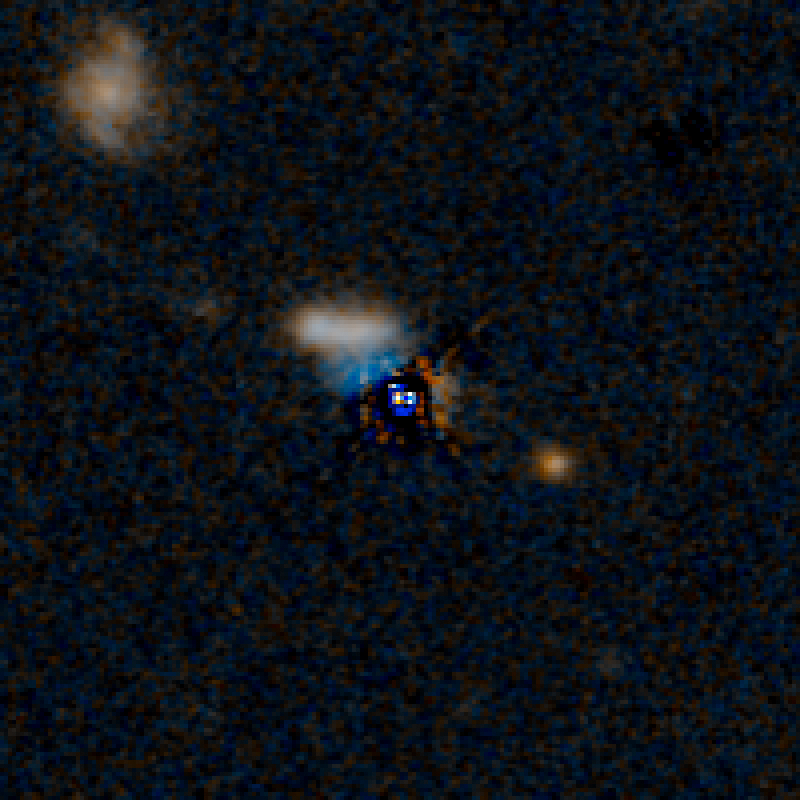

QSO F2M 1036 HST Image (Quasar Subtracted)

Object Name: F2M 1036
Object Description: Dust-Reddened Quasars
Instrument: HST/WFC3/IR
Filters: F105W (Y), and F160W (H)

This image is a composite of separate exposures acquired by the WFC3 instruments on the Hubble Space Telescope. Several filters were used to sample broad wavelength ranges. The color results from assigning different hues (colors) to each monochromatic (grayscale) image associated with an individual filter. In this case, the assigned colors are: Blue: F105W (Y) Orange: F160W (H)

Credit: NASA, ESA, and E. Glikman (Middlebury College, Vermont)